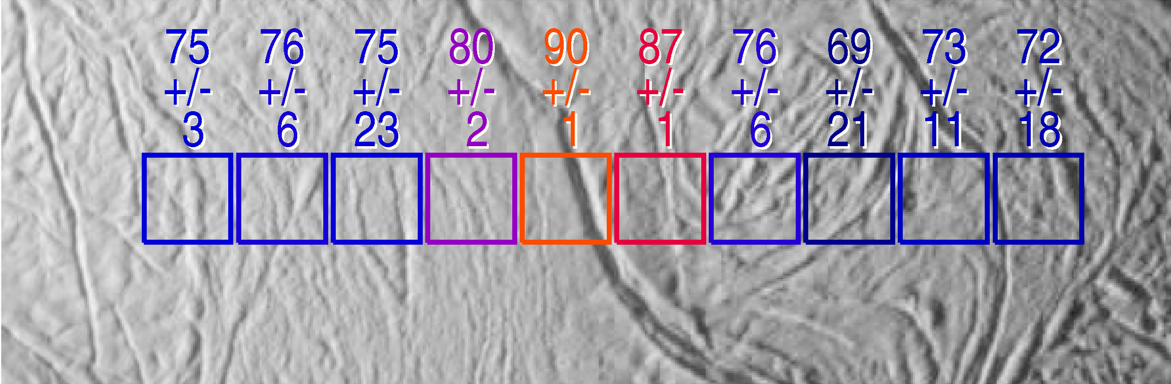

Searching for Warmth

The exciting mystery of an active south polar region on Saturn’s icy moon Enceladus continues to unfold as scientists make the correlation between geologically youthful surface fractures and unusually warm temperatures.

This view shows excess heat radiation from cracks near the moon’s south pole. These warm fissures are the source of plumes of dust and gas seen by multiple instruments on the Cassini spacecraft during its flyby of Enceladus on July 14, 2005, as described in a series of papers in the March 10, 2006, issue of the journal Science.

This image shows two arrays of temperature readings across the surface of Enceladus, as measured by the Cassini composite infrared spectrometer, superimposed on images of the surface taken simultaneously by the imaging science subsystem.

Surface temperatures in Kelvin, derived from the intensity of infrared radiation detected by composite infrared spectrometer, are shown along with their formal uncertainties, although true uncertainties for temperatures below about 75 Kelvin (minus 325 degrees Fahrenheit) are not easily described by a single number.

Enhanced thermal emission is seen in the vicinity of the prominent “tiger stripe” fissures discovered by the imaging cameras. In this image, the excess emission is near the center of the composite infrared spectrometer array, directly over a tiger stripe fissure. The peak temperatures, 86 Kelvin and 90 Kelvin (minus 305 and minus 298 degrees Fahrenheit) respectively, are averages over the composite infrared spectrometer field of view, and other composite and infrared spectrometer data suggest that much higher temperatures, up to at least 145 Kelvin (minus 199 degrees Fahrenheit), occur in narrow zones a few hundred meters wide along the tiger stripe fissures. See PIA07793 for a related image.

This image was taken nearly three times closer to the moon and is centered near longitude 120 west, latitude 82 south, and each composite infrared spectrometer field of view is 6.0 kilometers (3.7 miles) across.

This Cassini narrow-angle camera image was cropped and resized for presentation.

The Cassini-Huygens mission is a cooperative project of NASA, the European Space Agency and the Italian Space Agency. The Jet Propulsion Laboratory, a division of the California Institute of Technology in Pasadena, manages the mission for NASA’s Science Mission Directorate, Washington, D.C. The Cassini orbiter was designed, developed and assembled at JPL. The composite infrared spectrometer team is based at NASA’s Goddard Space Flight Center, Greenbelt, Md. The imaging operations center is based at the Space Science Institute in Boulder, Colo.

Credit: NASA/JPL/GSFC/Space Science Institute